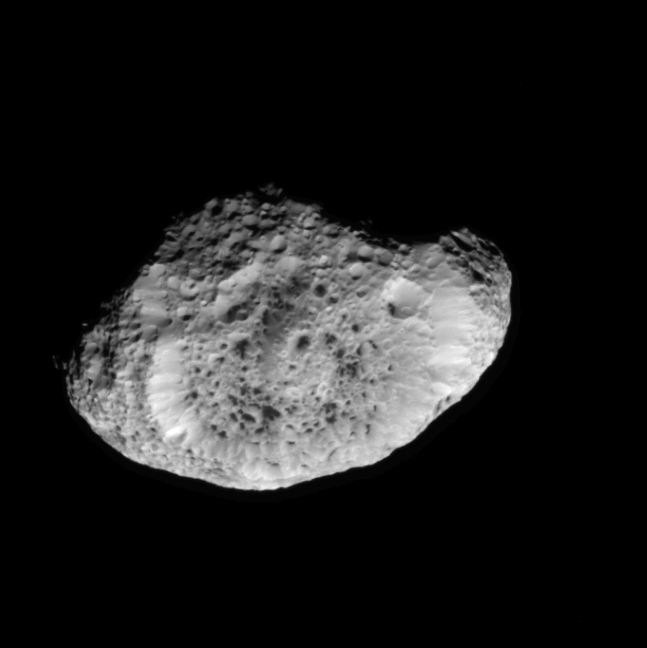

Flight to Hyperion

This movie sequence shows highlights of the Cassini spacecraft’s Sept. 26, 2005, flyby of the odd, icy moon Hyperion.

The sequence begins with Cassini at a distance of 244,000 kilometers (152,000 miles) from Hyperion, with the irregularly-shaped moon not yet filling the frame. From this distance, Cassini can see that strange, dark-floored craters dot this little world.

As Cassini continues toward Hyperion, it becomes apparent that the steep sides of the giant impact feature at the center have a “fluted” appearance. The walls of this feature appear to have experienced landslides that have partly covered the craters lining it.

With Cassini at an altitude of 18,000 kilometers (11,000 miles) above Hyperion, the movie then zooms-in on the large crater called Meri, which itself contains several smaller craters. The rim of Meri possesses icy outcrops, while its floor is filled with landslide debris and some of the strange dark material. The image scale at this point is about 215 meters (700 feet) per pixel.

Cassini pans across a landscape shaped by eons of impacts, revealing the dark-floored craters at high resolution. The trip to Hyperion ends as the movie pans away from the battered moon’s darkened limb. Hyperion is 266 kilometers (165 miles) across.

The Cassini-Huygens mission is a cooperative project of NASA, the European Space Agency and the Italian Space Agency. The Jet Propulsion Laboratory, a division of the California Institute of Technology in Pasadena, manages the mission for NASA’s Science Mission Directorate, Washington, D.C. The Cassini orbiter and its two onboard cameras were designed, developed and assembled at JPL. The imaging operations center is based at the Space Science Institute in Boulder, Colo.

Credit: NASA/JPL/Space Science Institute